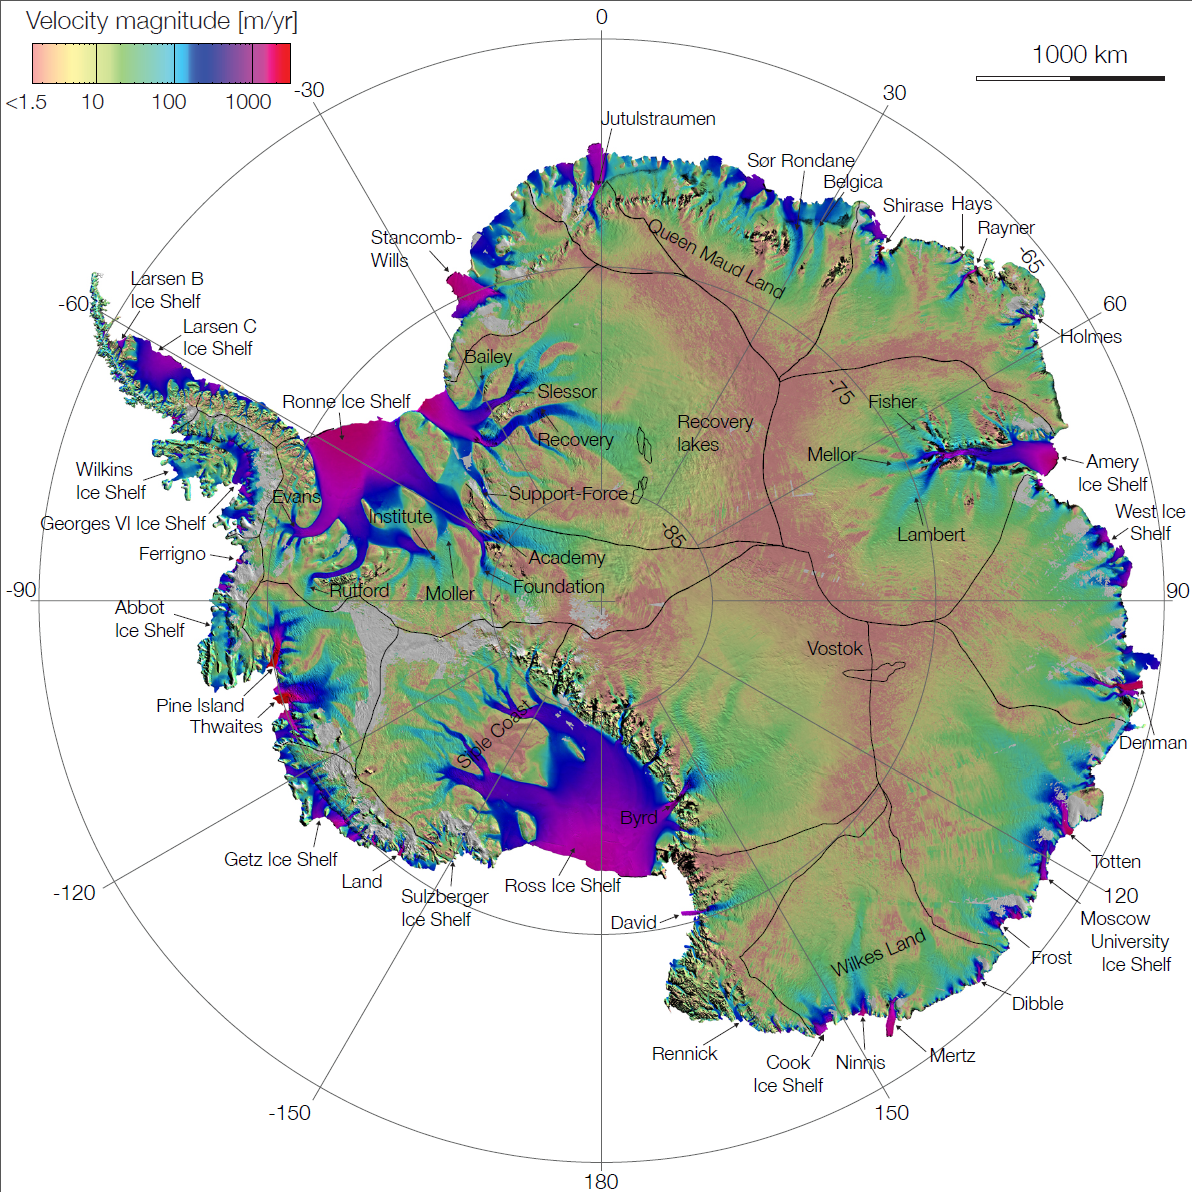

NASA Research Leads to First Complete Map of Antarctic Ice Flows

First complete map of the speed and direction of ice flow in Antarctica, derived from radar interferometric data from the Japan Aerospace Exploration Agency’s ALOS PALSAR, the European Space Agency’s Envisat ASAR and ERS-1/2, and the Canadian Space Agency’s RADARSAT-2 spacecraft. The color-coded satellite data are overlaid on a mosaic of Antarctica created with data from NASA’s Moderate Resolution Imaging Spectroradiometer (MODIS) instrument on NASA’s Terra spacecraft. Pixel spacing is 984 feet (300 meters). The thick black lines delineate major ice divides. Subglacial lakes in Antarctica’s interior are also outlined in black. Thick black lines along the coast indicate ice sheet grounding lines.

Credit: NASA/JPL-Caltech/UCI